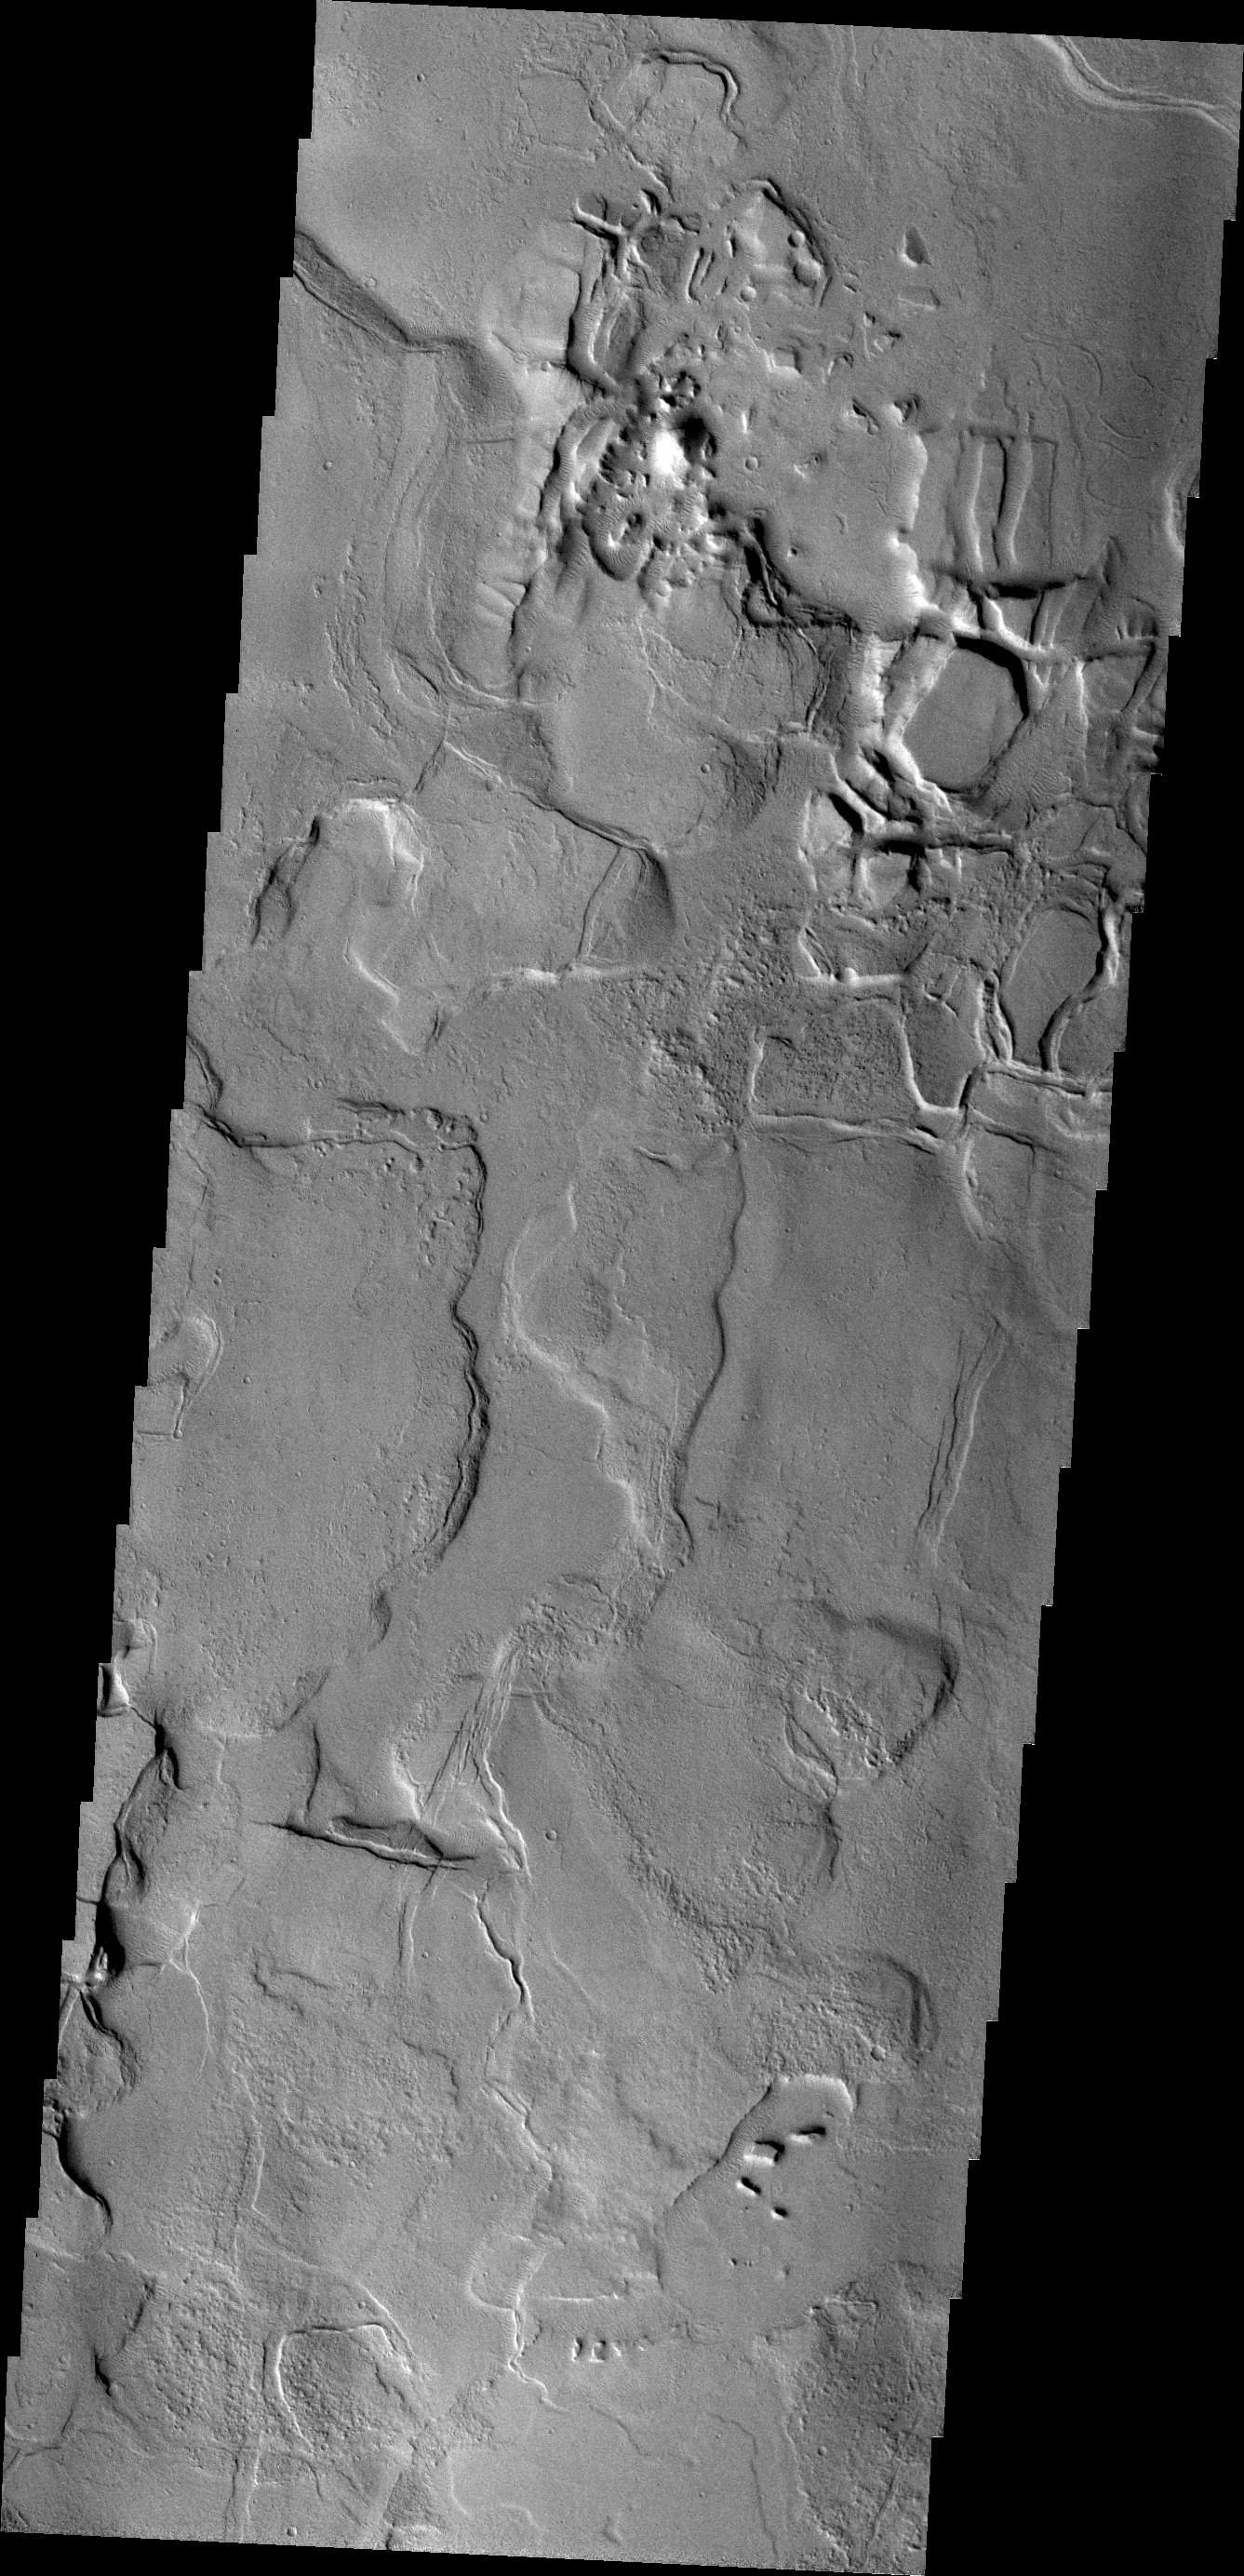

Echus Chasma

Between the Tharsis region and Lunae Planum lies Echus Chasma and the source of Kasei Vallis. Flows from the Tharsis volcanoes are buckled by tectonic forces forming mounds and fractures in the Chasma.

Credit: NASA/JPL/ASU